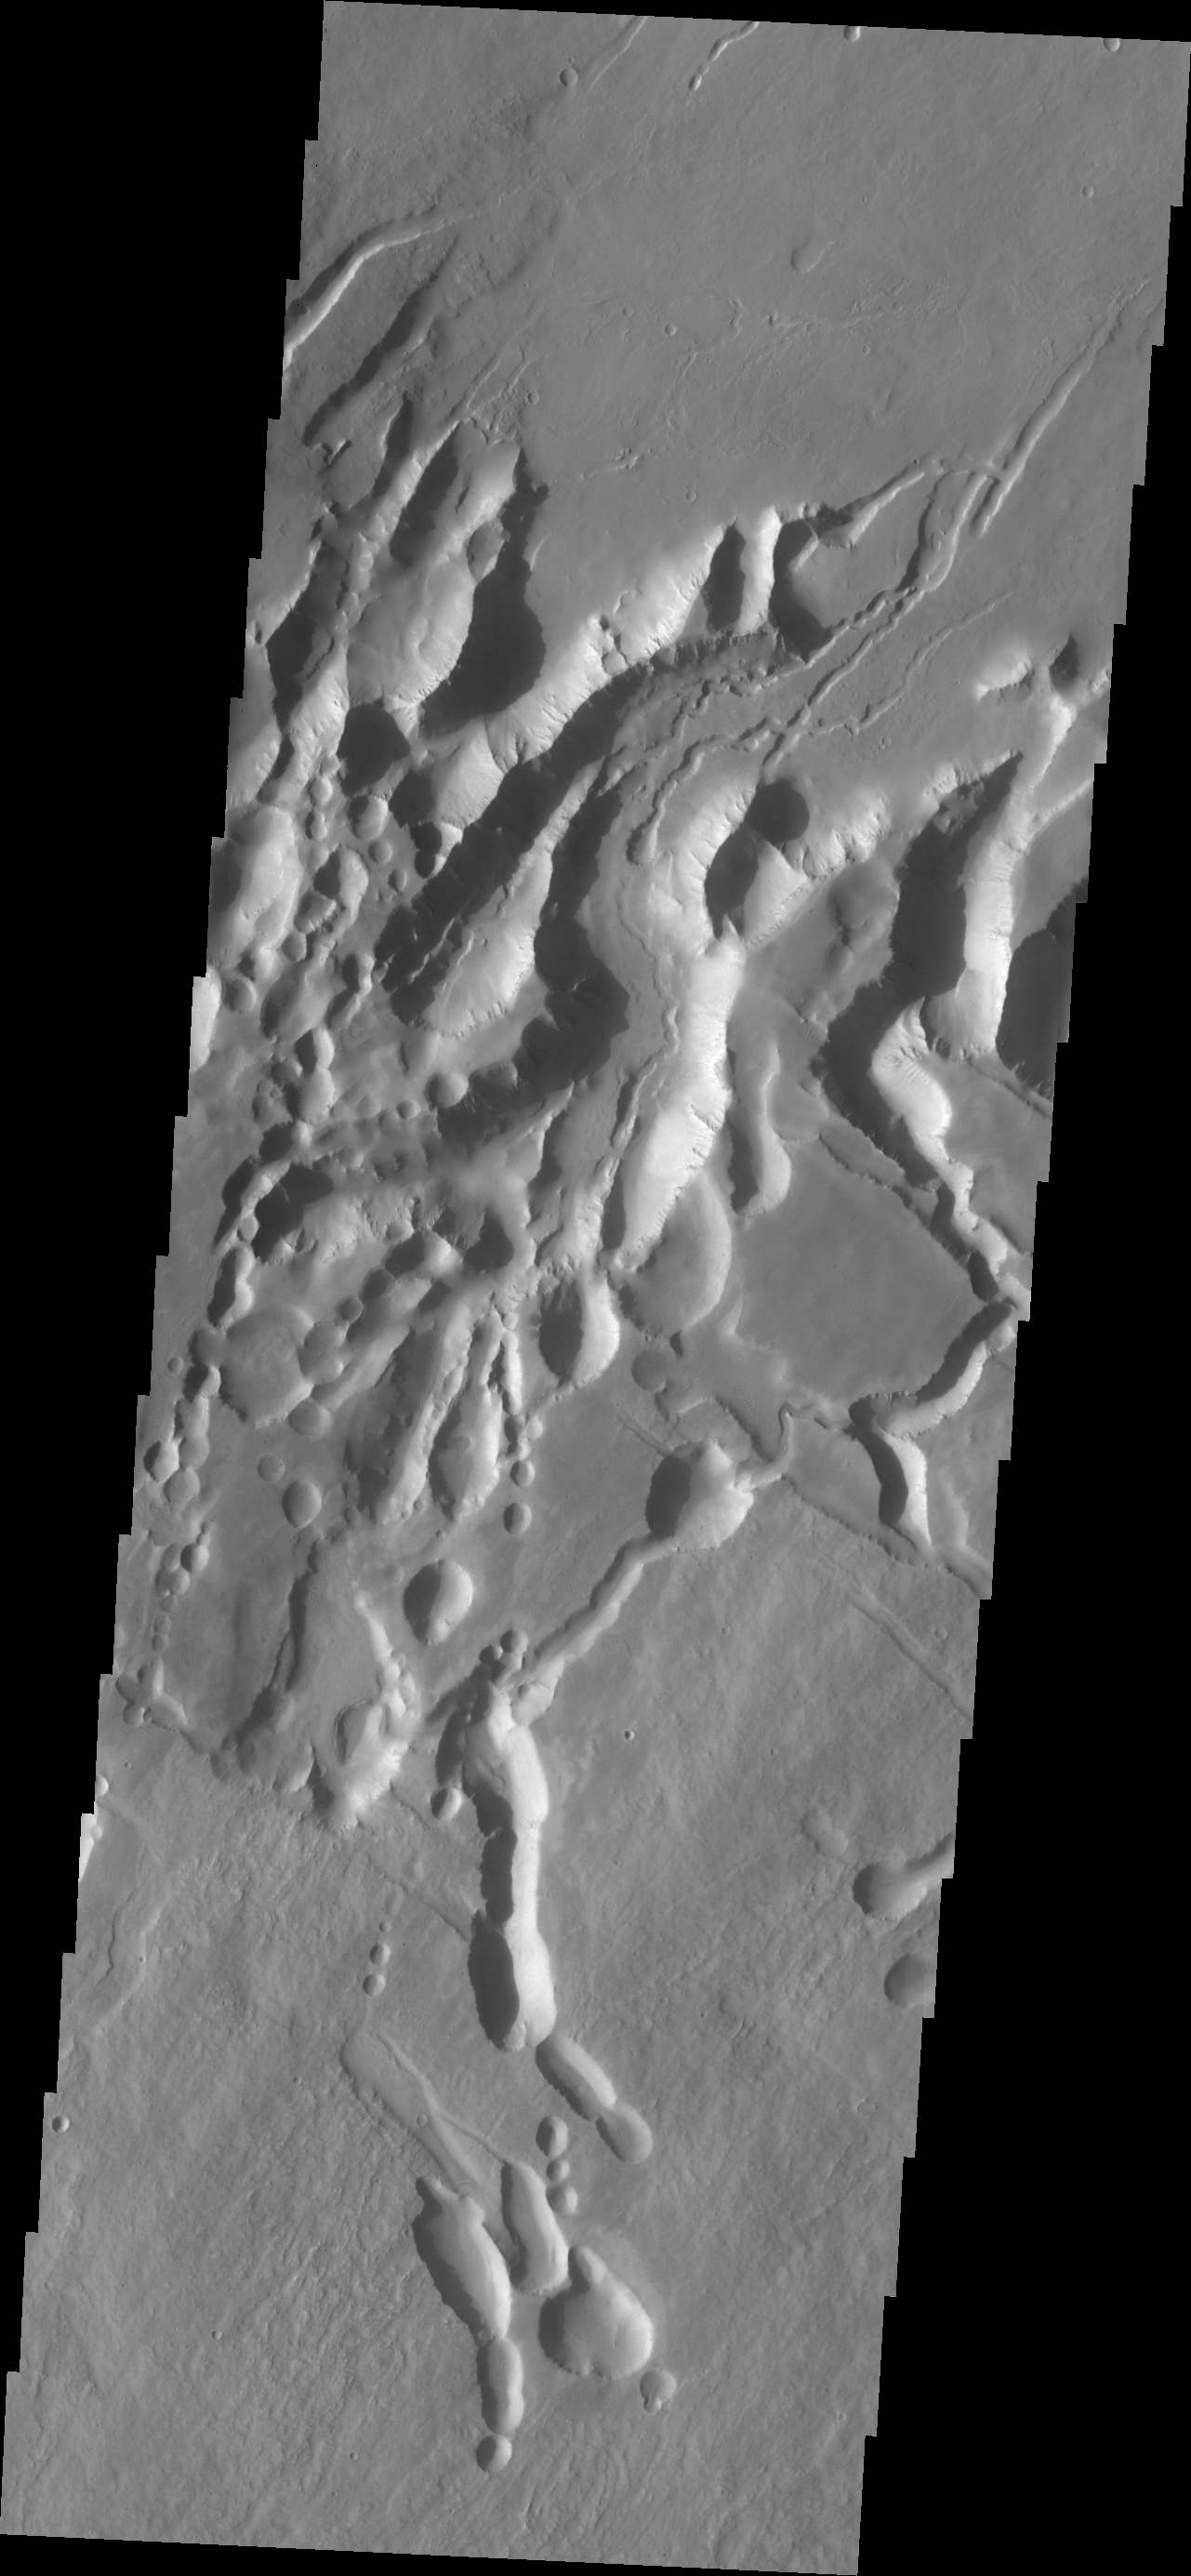

Arsia Chasmata

Arsia Chasmata is the name given to the complex collapsed region at the northeastern flank of Arsia Mons. The collapsed region aligns with the Pavonis and Ascraeus Mons volcanoes, indicating that all three volcanoes are located on a major fracture in the Tharsis region.

Credit: NASA/JPL/ASU